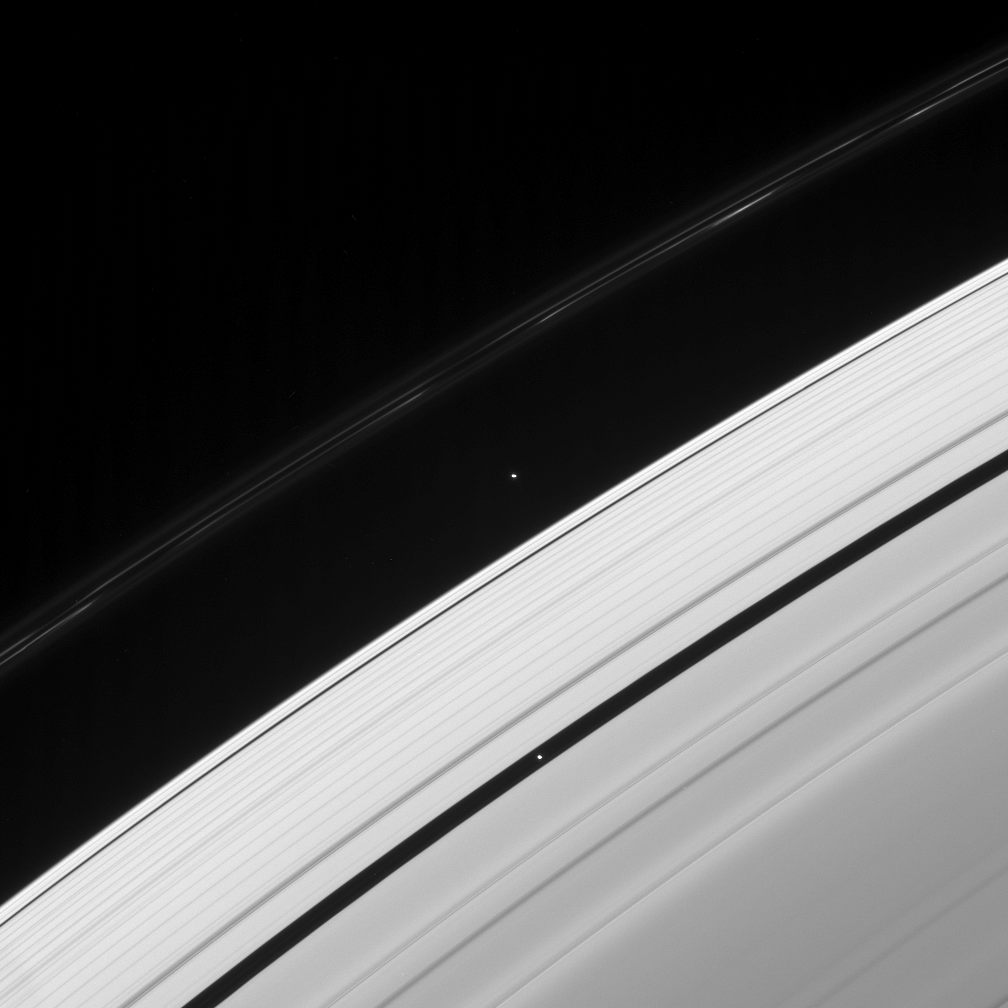

Pan in the Fast Lane

Two of Saturn’s ring moons are captured in this Cassini spacecraft view, along with the signature of another. This image was taken not long after Prometheus passed, leaving a trail of dark gores in the inner edge of the F ring.

Pan (26 kilometers, or 16 miles across) orbits Saturn about 4,090 kilometers (2,540 miles) closer than Atlas (32 kilometers, or 20 miles across), meaning that Pan orbits faster, always overtaking its slower moving sibling.

This view looks toward the unilluminated side of the rings from about 25 degrees above the ringplane. The image was taken in visible light with the Cassini spacecraft narrow-angle camera on Jan. 23, 2008. The view was obtained at a distance of approximately 1.8 million kilometers (1.1 million miles) from both moons. Image scale is 11 kilometers (7 miles) per pixel.

The Cassini-Huygens mission is a cooperative project of NASA, the European Space Agency and the Italian Space Agency. The Jet Propulsion Laboratory, a division of the California Institute of Technology in Pasadena, manages the mission for NASA’s Science Mission Directorate, Washington, D.C. The Cassini orbiter and its two onboard cameras were designed, developed and assembled at JPL. The imaging operations center is based at the Space Science Institute in Boulder, Colo.

Credit: NASA/JPL/Space Science Institute